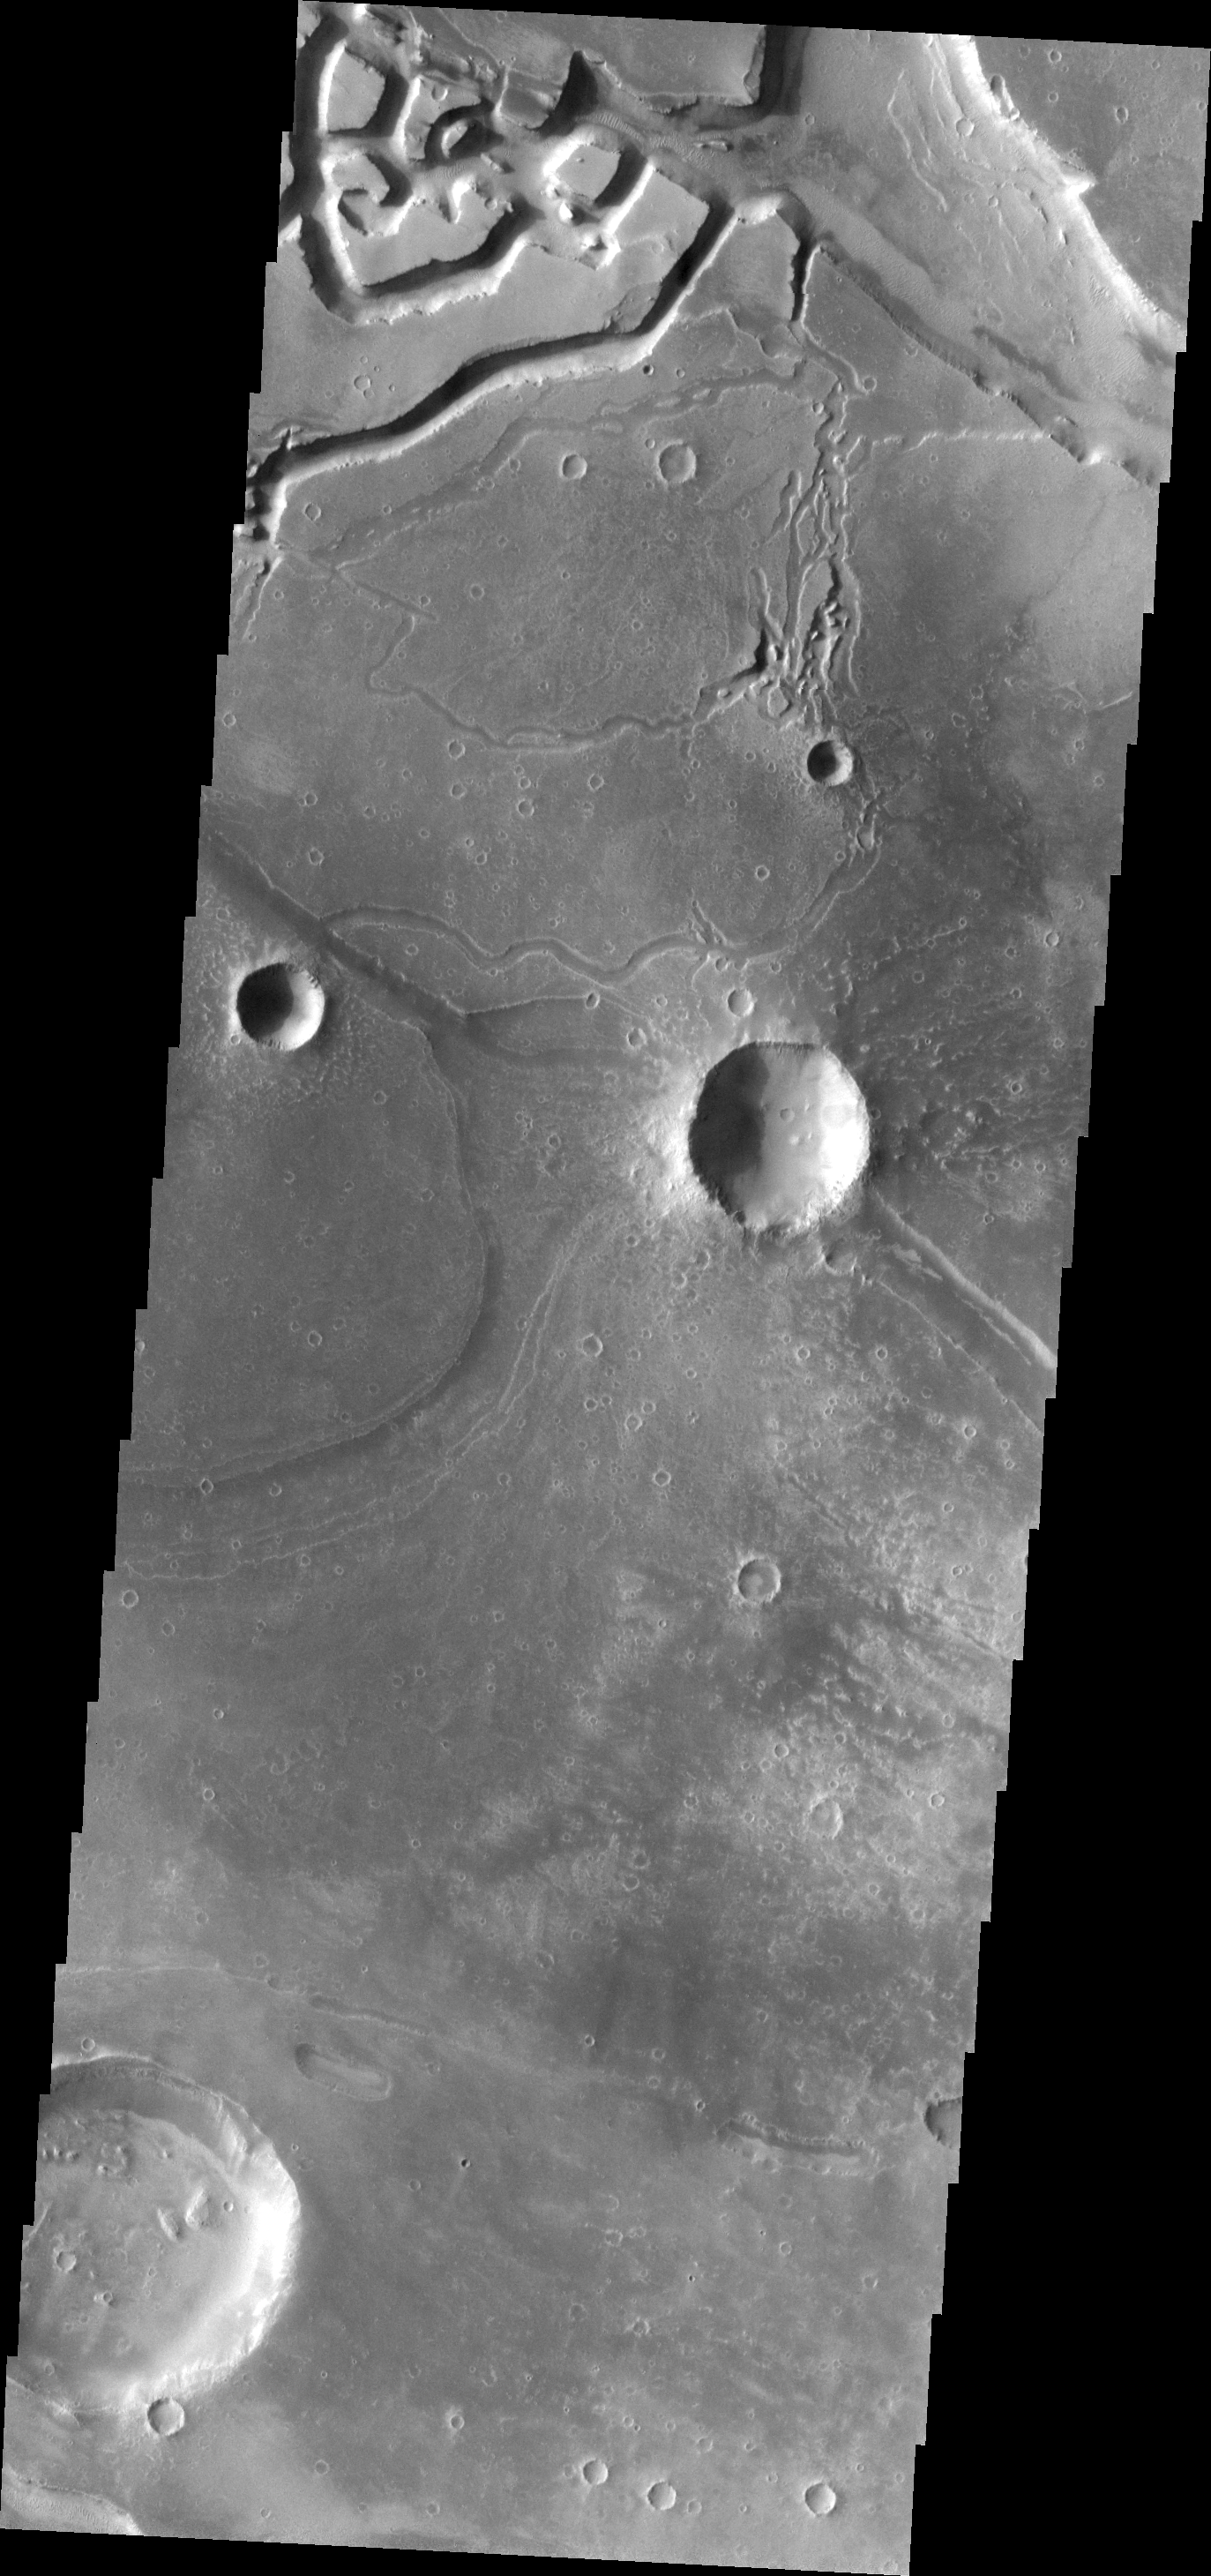

Granicus Valles

The channels in this VIS image are all related to the lava flows of the Elysium Volcanic complex.

Image information: VIS instrument. Latitude 26.1N, Longitude 135.9E. 19 meter/pixel resolution.

Please see the THEMIS Data Citation Note for details on crediting THEMIS images.

Note: this THEMIS visual image has not been radiometrically nor geometrically calibrated for this preliminary release. An empirical correction has been performed to remove instrumental effects. A linear shift has been applied in the cross-track and down-track direction to approximate spacecraft and planetary motion. Fully calibrated and geometrically projected images will be released through the Planetary Data System in accordance with Project policies at a later time.

NASA’s Jet Propulsion Laboratory manages the 2001 Mars Odyssey mission for NASA’s Office of Space Science, Washington, D.C. The Thermal Emission Imaging System (THEMIS) was developed by Arizona State University, Tempe, in collaboration with Raytheon Santa Barbara Remote Sensing. The THEMIS investigation is led by Dr. Philip Christensen at Arizona State University. Lockheed Martin Astronautics, Denver, is the prime contractor for the Odyssey project, and developed and built the orbiter. Mission operations are conducted jointly from Lockheed Martin and from JPL, a division of the California Institute of Technology in Pasadena.

Credit: NASA/JPL/ASU